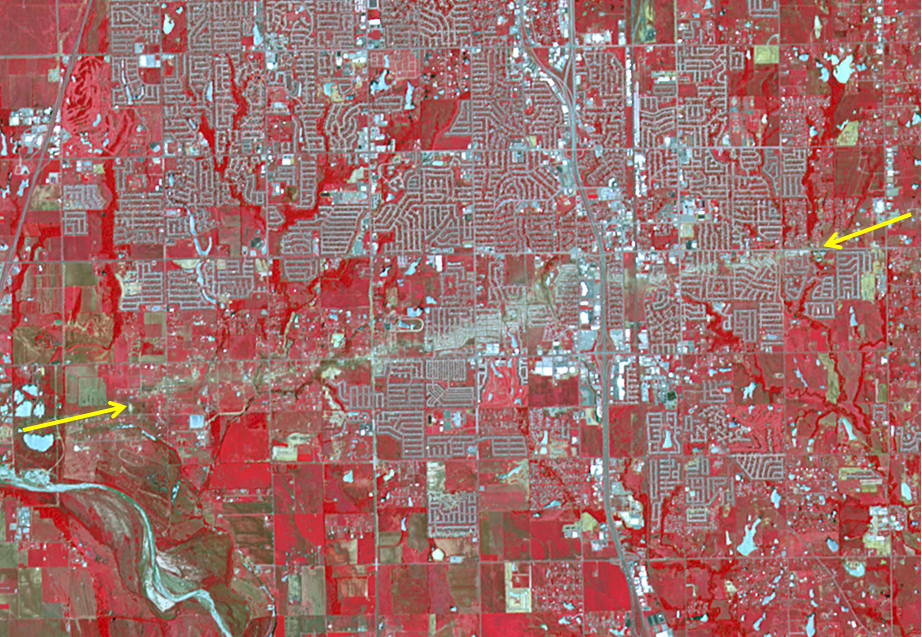

NASA Spacecraft Captures Swath of Destruction from Deadly Oklahoma Tornado

The Newcastle-Moore EF-5 tornado ripped through central Oklahoma on May 20, 2013, killing 24 people and leaving behind more than $2 billion in damage. On June 2, 2013, the Advanced Spaceborne Thermal Emission and Reflection Radiometer (ASTER) instrument on NASA’s Terra spacecraft captured this image showing the scar left on the landscape by the tornado’s deadly track. In this false-color image, vegetation is red, water is dark blue, roads and buildings are gray and white, and bare fields are tan. The tornado track crosses the image from left to right as indicated by the arrows. The image covers an area of 6 by 8.6 miles (9.6 by 13.8 kilometers), and is located at 35.3 degrees north latitude, 97.5 degrees west longitude.

With its 14 spectral bands from the visible to the thermal infrared wavelength region and its high spatial resolution of 15 to 90 meters (about 50 to 300 feet), ASTER images Earth to map and monitor the changing surface of our planet. ASTER is one of five Earth-observing instruments launched Dec. 18, 1999, on Terra. The instrument was built by Japan’s Ministry of Economy, Trade and Industry. A joint U.S./Japan science team is responsible for validation and calibration of the instrument and data products.

The broad spectral coverage and high spectral resolution of ASTER provides scientists in numerous disciplines with critical information for surface mapping and monitoring of dynamic conditions and temporal change. Example applications are: monitoring glacial advances and retreats; monitoring potentially active volcanoes; identifying crop stress; determining cloud morphology and physical properties; wetlands evaluation; thermal pollution monitoring; coral reef degradation; surface temperature mapping of soils and geology; and measuring surface heat balance.

The U.S. science team is located at NASA’s Jet Propulsion Laboratory, Pasadena, Calif. The Terra mission is part of NASA’s Science Mission Directorate, Washington, D.C.

Credit: NASA/GSFC/METI/ERSDAC/JAROS, and U.S./Japan ASTER Science Team